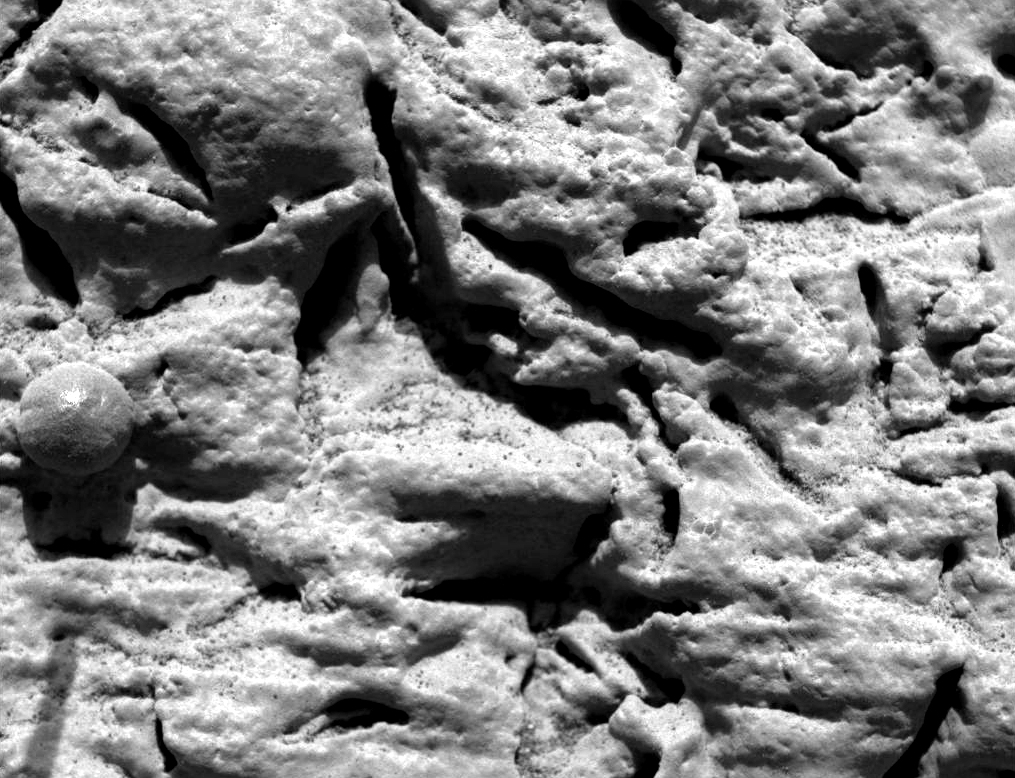

‘Blueberry’ Layers Indicate Watery Origins

This microscopic image, taken at the outcrop region dubbed “El Capitan” near the Mars Exploration Rover Opportunity’s landing site, reveals millimeter-scale (.04 inch-scale) layers in the lower portion. This same layering is hinted at by the fine notches that run horizontally across the sphere-like grain or “blueberry” in the center left. The thin layers do not appear to deform around the blueberry, indicating that these geologic features are concretions and not impact spherules or ejected volcanic material called lapilli. Concretions are balls of minerals that form in pre-existing wet sediments. This image was taken by the rover’s microscopic imager on the 29th martian day, or sol, of its mission. The observed area is about 3 centimeters (1.2 inches) across.

Credit: NASA/JPL/Cornell/USGS